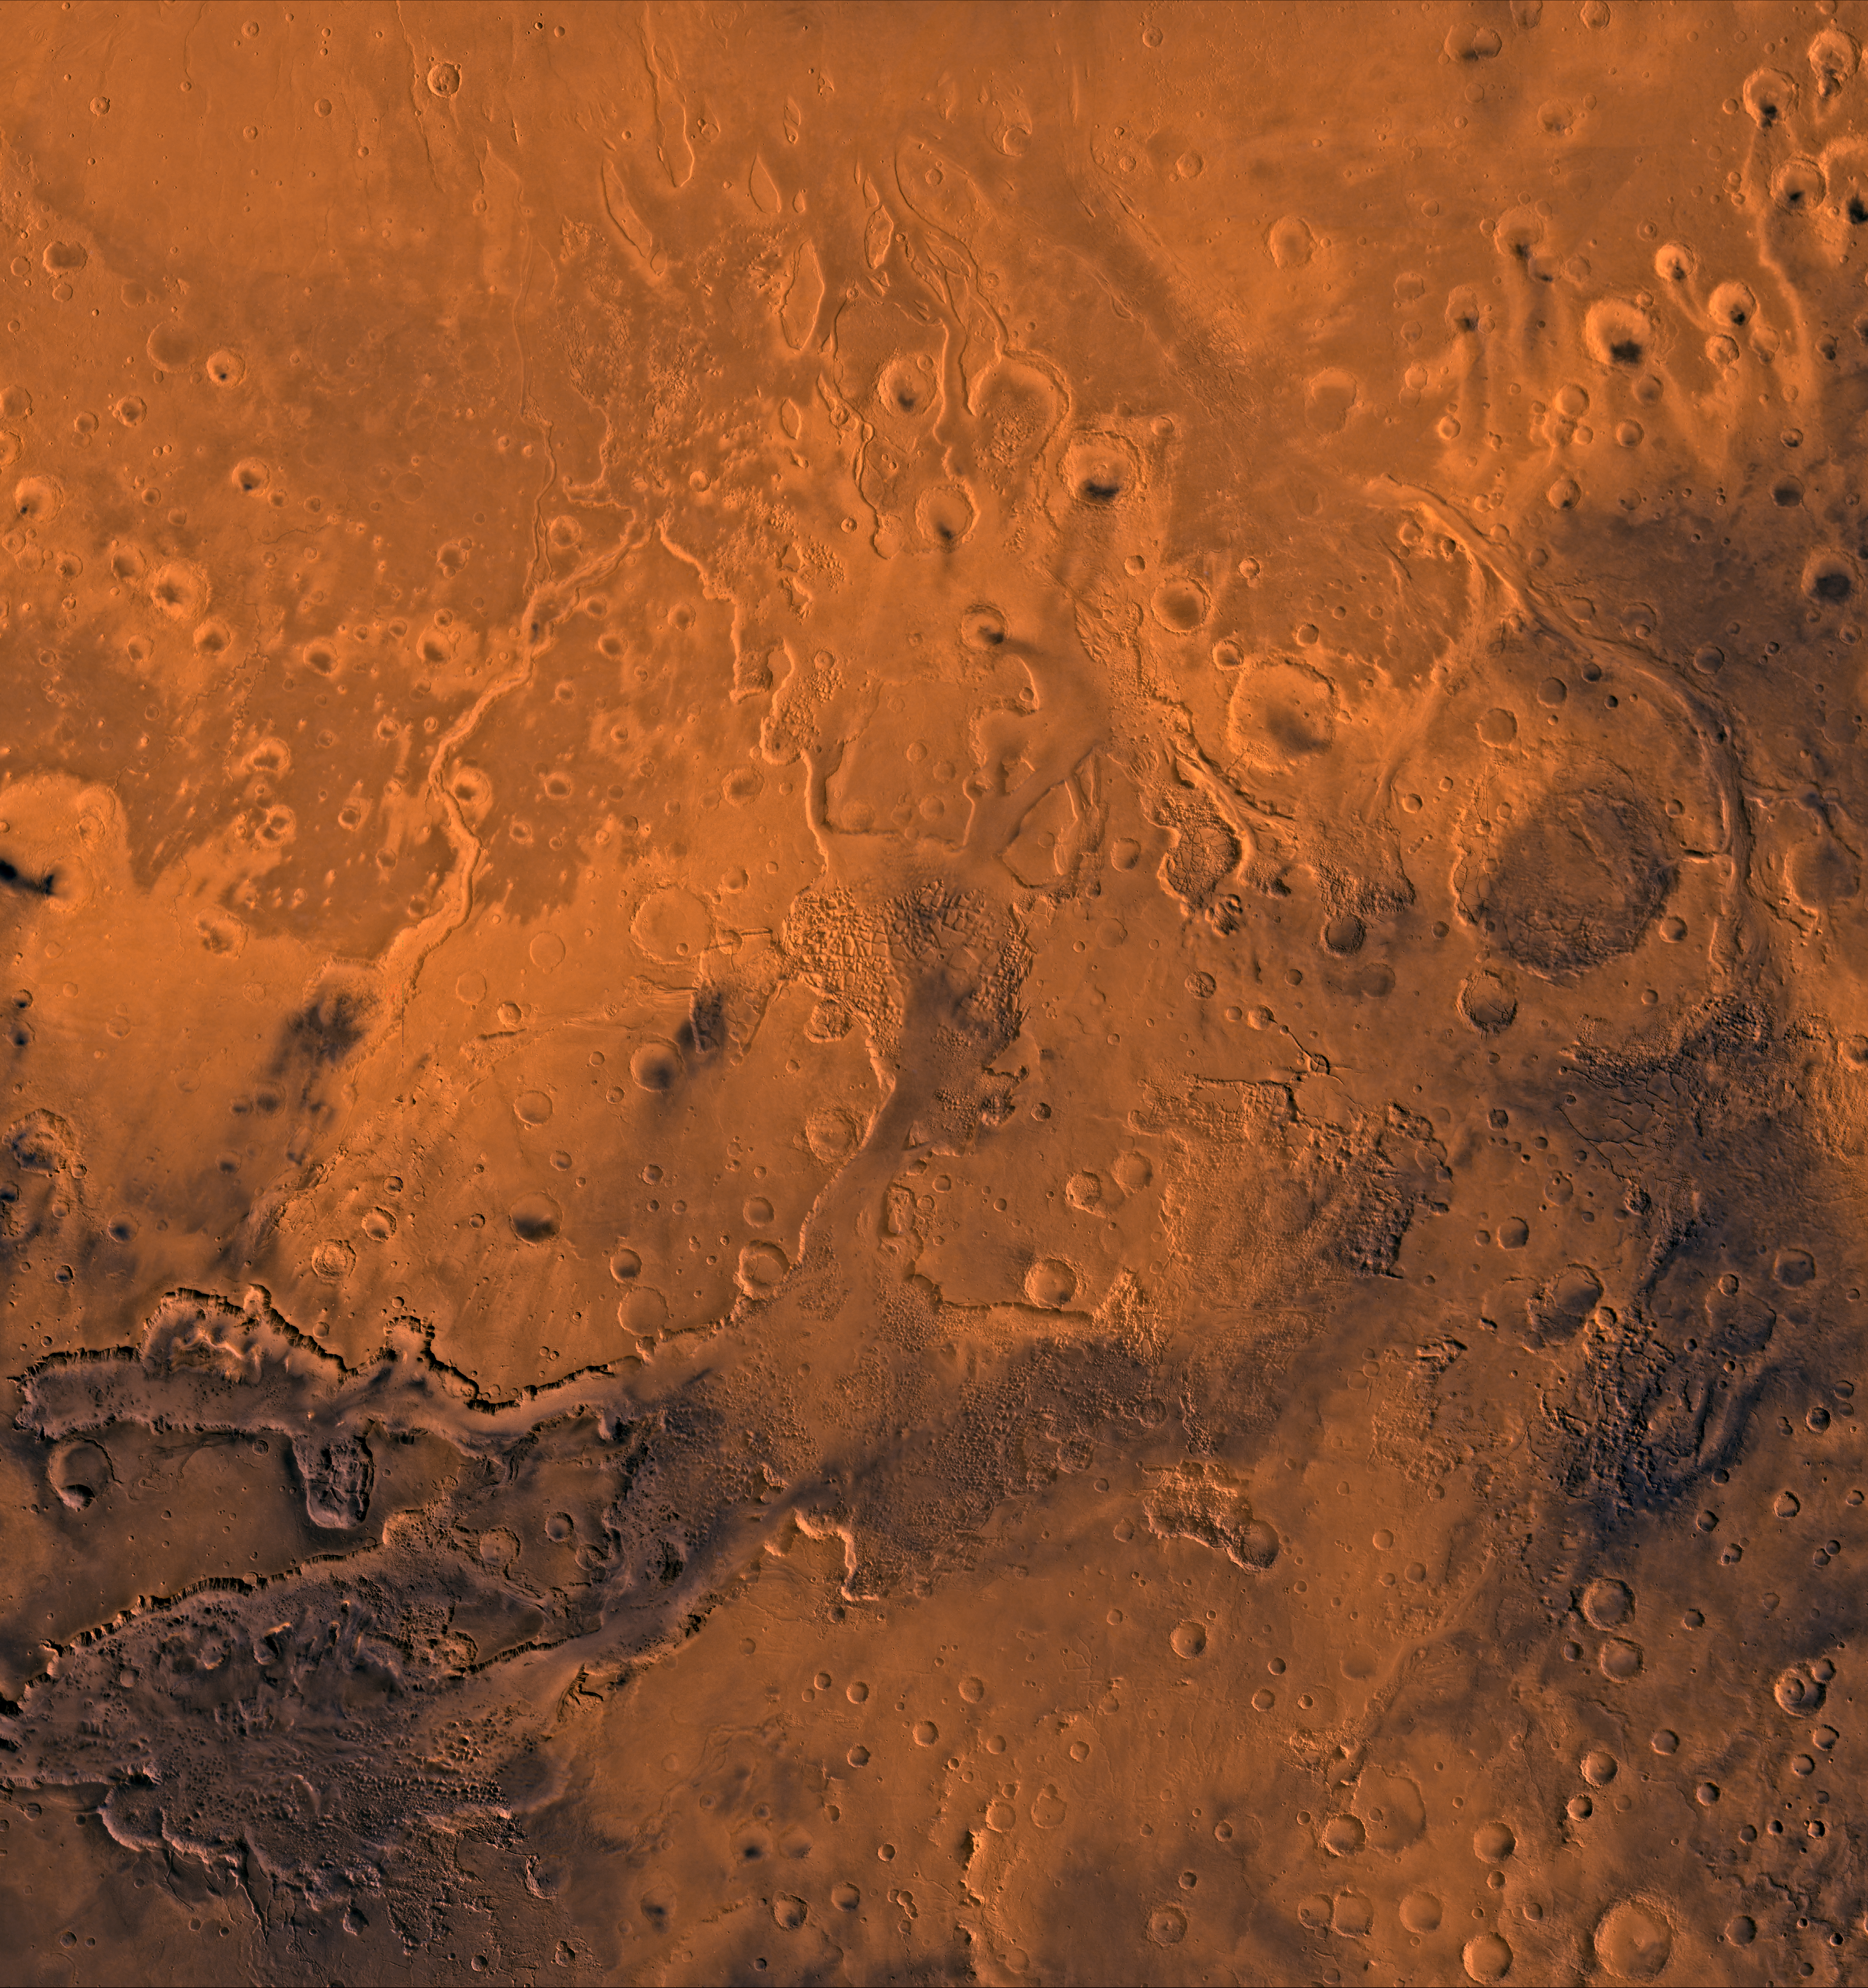

Chryse Outflow Channel

A color image of the south Chryse basin Valles Marineris outflow channels on Mars; north toward top. The scene shows on the southwest corner the chaotic terrain of the east part of Valles Marineris and two of its related canyons: Eos and Capri Chasmata (south to north). Ganges Chasma lies directly north. The chaos in the southern part of the image gives rise to several outflow channels, Shalbatana, Simud, Tiu, and Ares Valles (left to right), that drained north into the Chryse basin. The mouth of Ares Valles is the site of the Mars Pathfinder lander.

This image is a composite of Viking medium-resolution images in black and white and low-resolution images in color. The image extends from latitude 20 degrees S. to 20 degrees N. and from longitude 15 degrees to 53 degrees; Mercator projection.

The south Chryse outflow channels are cut an average of 1 km into the cratered highland terrain. This terrain is about 9 km above datum near Valles Marineris and steadily decreases in elevation to 1 km below datum in the Chryse basin. Shalbatana is relatively narrow (10 km wide) but can reach 3 km in depth. The channel begins at a 2- to 3-km-deep circular depression within a large impact crater, whose floor is partly covered by a chaotic material, and ends in Simud Valles. Tiu and Simud Valles consist of a complex of connected channel floors and chaotic terrain and extend as far south as and connect to eastern Valles Marineris. Ares Vallis originates from discontinuous patches of chaotic terrain within large craters. In the Chryse basin the Ares channel forks; one branch continues northwest into central Chryse Planitia (Latin for plain) and the other extends north into eastern Chryse Planitia.

Credit: NASA/JPL/USGS